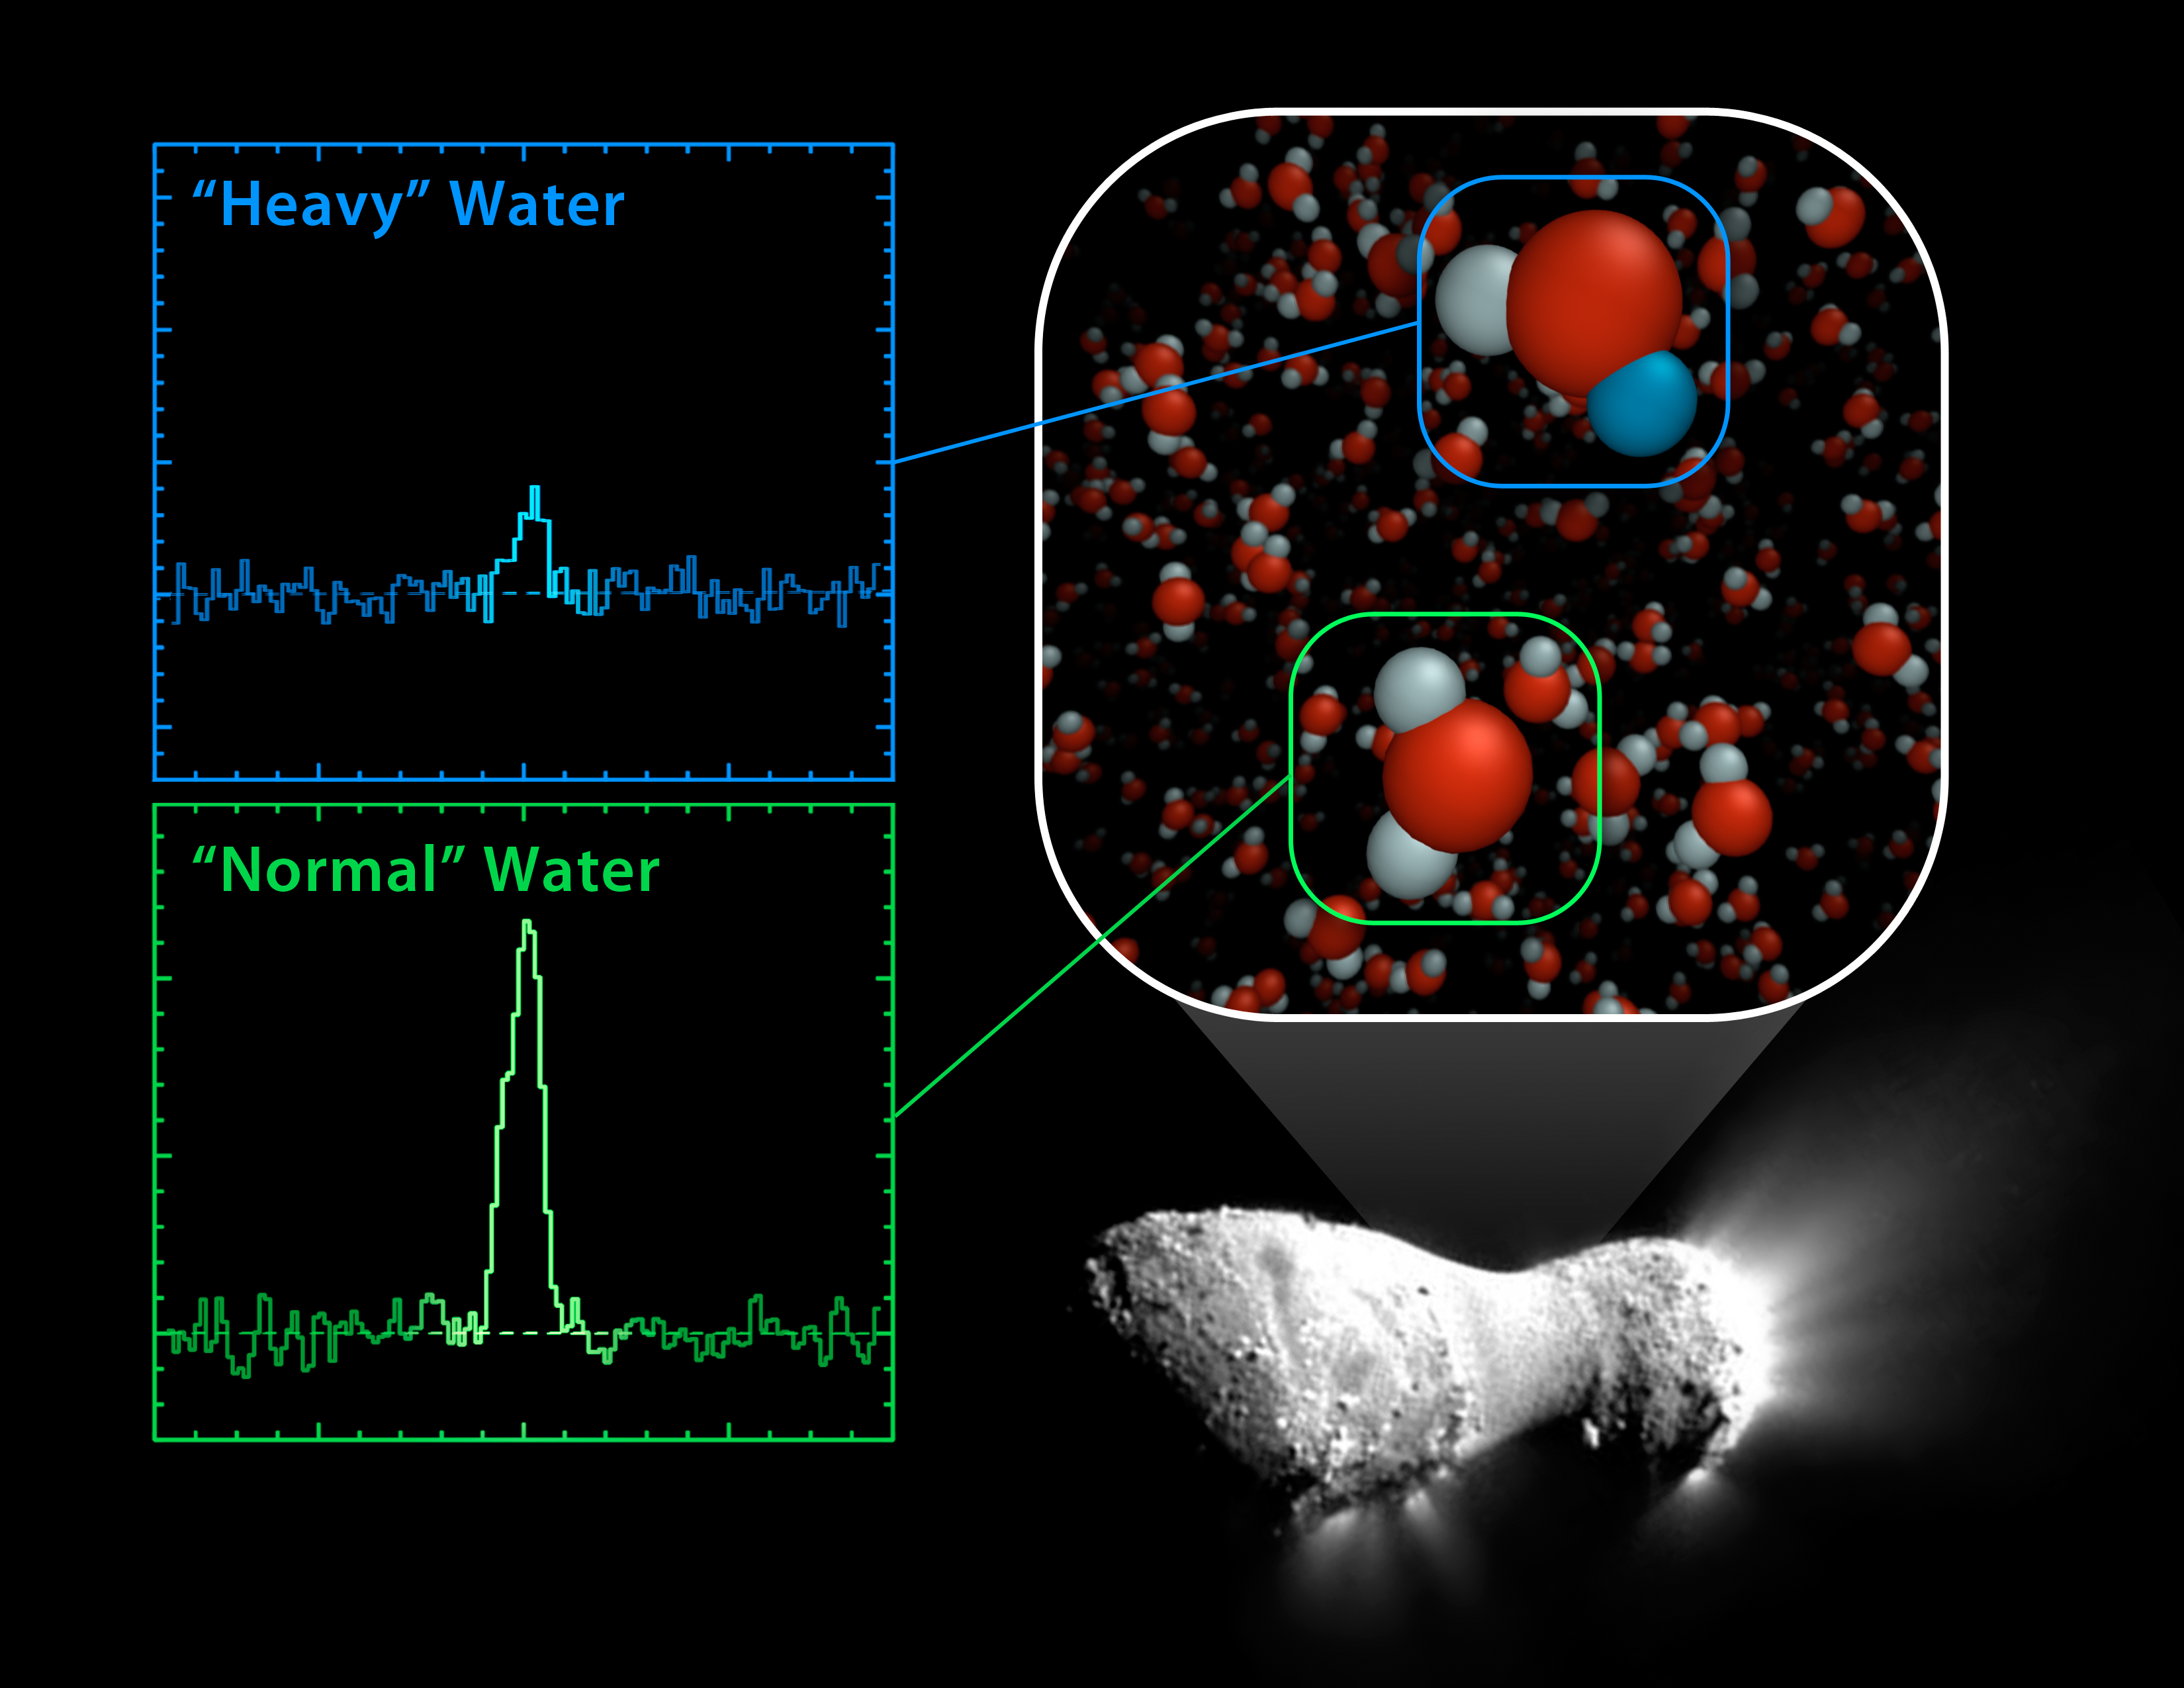

Heavy and Light Just Right

Using the Herschel Space Observatory, astronomers have discovered that comet Hartley 2 possesses a ratio of “heavy water” to light, or normal, water that matches what’s found in Earth’s oceans. In heavy water, one of the two hydrogen atoms has been replaced by the heavy hydrogen isotope known as deuterium. Hartley 2 contains half as much heavy water as other comets analyzed to dateHerschel’s “Heterodyne Instrument for the Far Infrared,” or HIFI, was used to obtain the spectral signatures of the water molecules, as shown here in the graphs.

The image of comet Harley 2 was taken by NASA’s EPOXI mission.

Herschel is a European Space Agency cornerstone mission, with science instruments provided by consortia of European institutes. NASA’s Herschel Project Office is based at the agency’s Jet Propulsion Laboratory in Pasadena, Calif., which contributed mission-enabling technology for two of Herschel’s three science instruments. The NASA Herschel Science Center, part of the Infrared Processing and Analysis Center at Caltech in Pasadena, supports the U.S. astronomical community. Caltech manages JPL for NASA.

Credit: NASA/JPL-Caltech